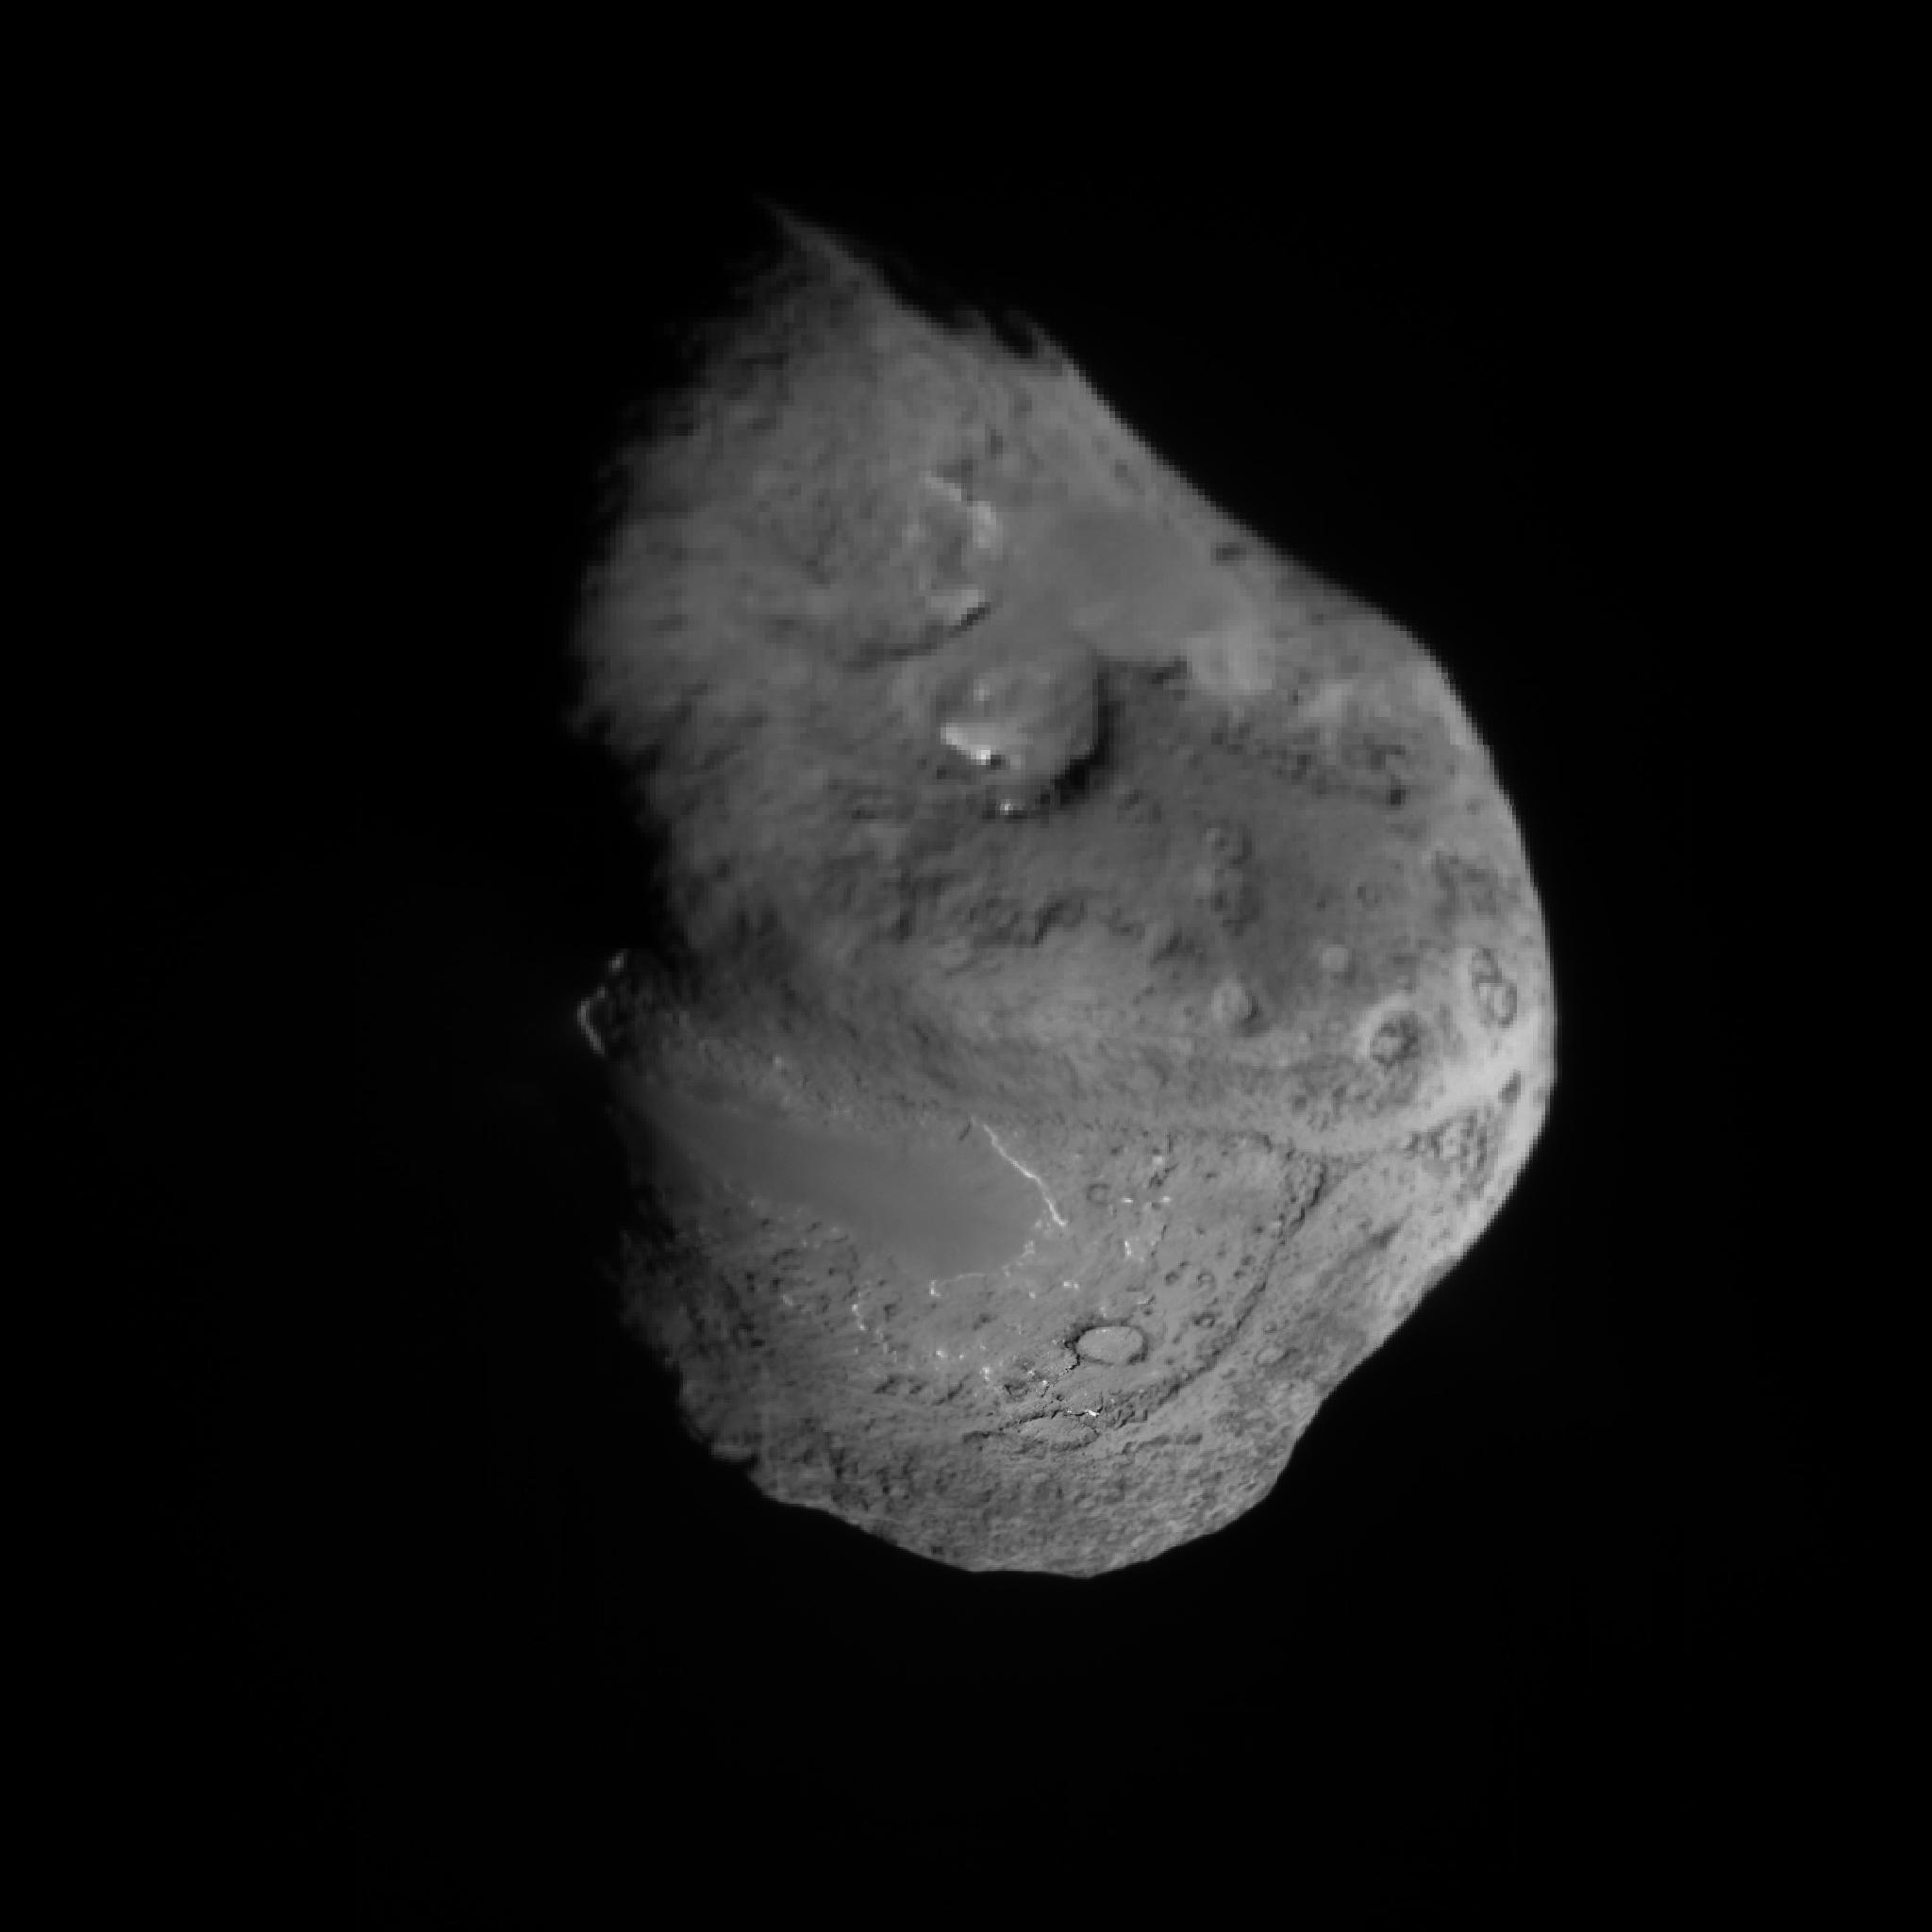

Tempel 1 Composite Map

This composite image was built up from scaling all images to 5 meters/pixel, and aligning images to fixed points. Each image at closer range, replaced equivalent locations observed at a greater distance. The impact site has the highest resolution because images were acquired until about 4 sec from impact or a few meters from the surface.

Arrows a and b point to large, smooth regions. The impact site is indicated by the third large arrow. Small arrows highlight a scarp that is bright due to illumination angle, which shows the smooth area to be elevated above the extremely rough terrain. The scale bar is 1 km and the two arrows above the nucleus point to the sun and the rotational axis of the nucleus. Celestial north is near the rotational pole.

Credit: NASA/JPL/UMD